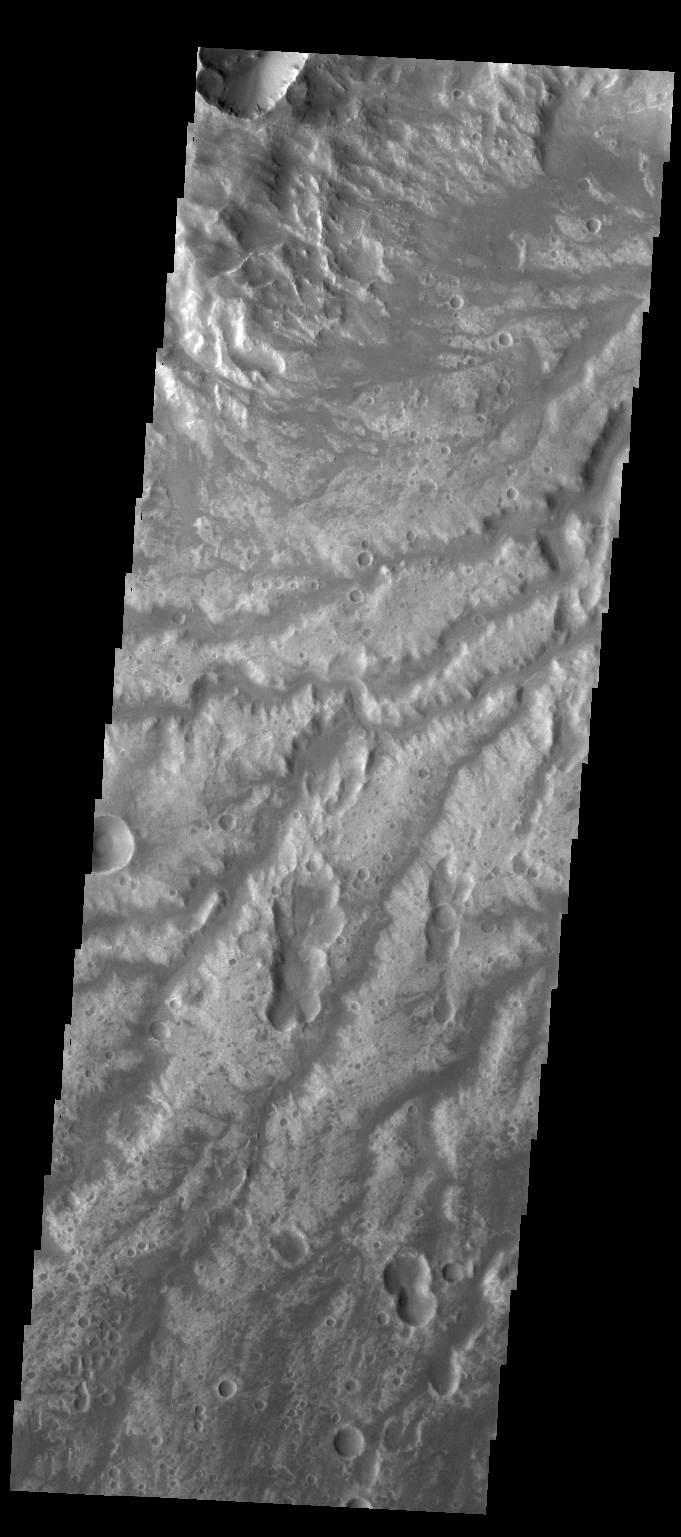

Arda Valles

This VIS image shows a portion of Arda Valles.

Credit: NASA/JPL-Caltech/ASU